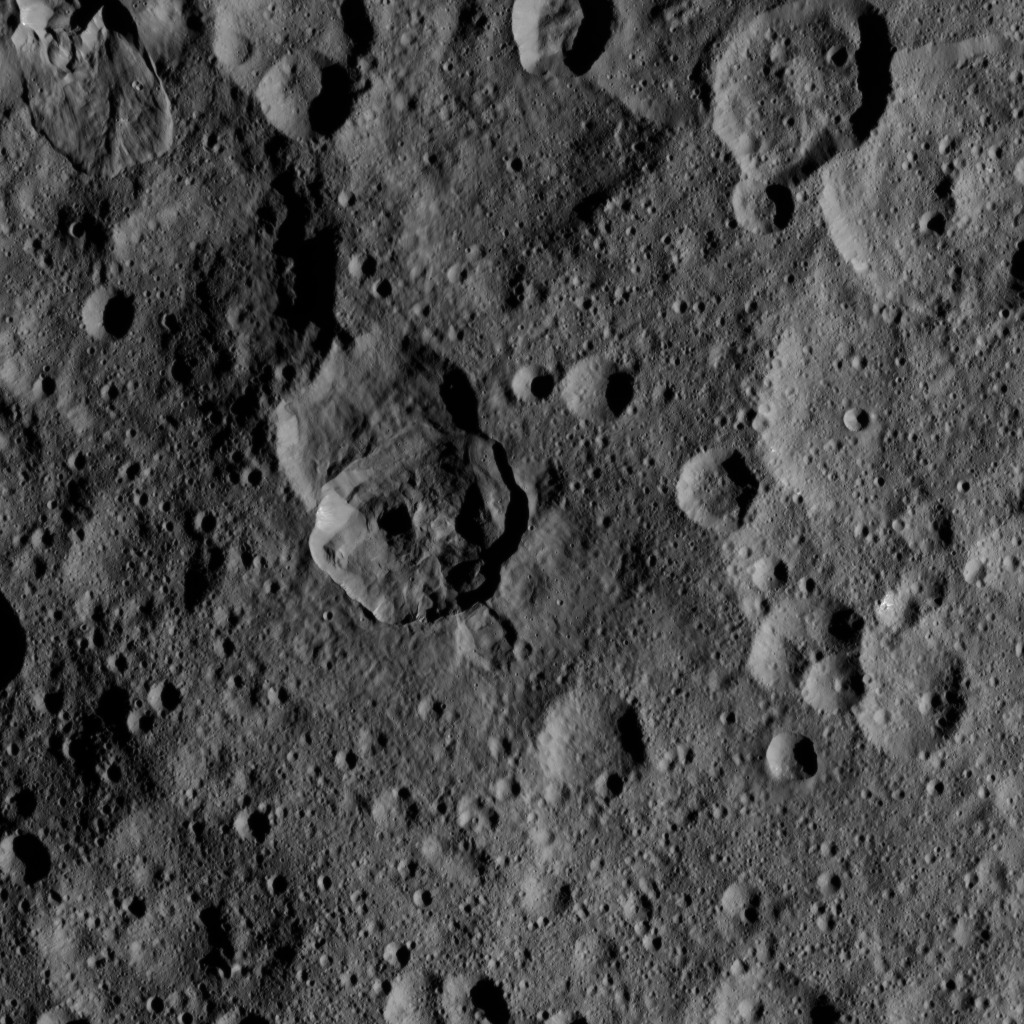

Dawn HAMO Image 4

This image, taken by NASA’s Dawn spacecraft, shows a portion of the northern hemisphere of dwarf planet Ceres from an altitude of 915 miles (1,470 kilometers). The image, with a resolution of 450 feet (140 meters) per pixel, was taken on August 21, 2015.

Dawn’s mission is managed by JPL for NASA’s Science Mission Directorate in Washington. Dawn is a project of the directorate’s Discovery Program, managed by NASA’s Marshall Space Flight Center in Huntsville, Alabama. UCLA is responsible for overall Dawn mission science. Orbital ATK, Inc., in Dulles, Virginia, designed and built the spacecraft. The German Aerospace Center, the Max Planck Institute for Solar System Research, the Italian Space Agency and the Italian National Astrophysical Institute are international partners on the mission team.

Credit: NASA/JPL-Caltech/UCLA/MPS/DLR/IDA